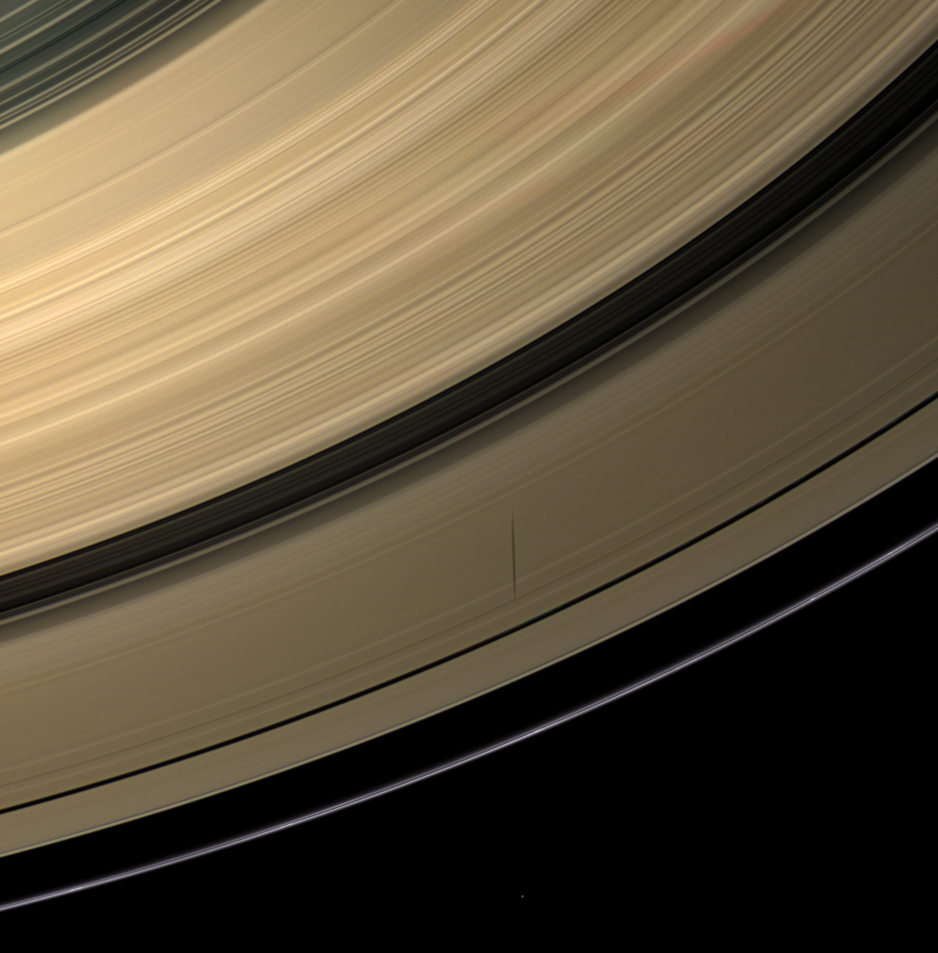

Moon, Shadow and Rings

Saturn’s moon Epimetheus casts a shadow across colorful rings in thisimage taken before the planet’s August 2009 equinox.

Epimetheus (113 kilometers, or 70 miles across) is visible as a small dotat the center of the bottom of the image.

The novel illumination geometry that accompanies equinox lowers the sun’sangle to the ringplane, significantly darkens the rings, and causesout-of-plane structures to look anomalously bright and cast shadows acrossthe rings. These scenes are possible only during the few months before andafter Saturn’s equinox, which occurs only once in about 15 Earth years.Before and after equinox, Cassini’s cameras have spotted not only thepredictable shadows of some of Saturn’s moons (see PIA11657), but also the shadows of newly revealed vertical structures in the ringsthemselves (see PIA11665).

Images taken using red, green and blue spectral filters were combined tocreate this natural color view. This view looks toward the southern,sunlit side of the rings from about 39 degrees below the ringplane.

The images were obtained with the Cassini spacecraft wide-angle camera onJune 8, 2009 at a distance of approximately 725,000 kilometers (450,000miles) from Saturn. Image scale is 40 kilometers (25 miles) per pixel.

The Cassini-Huygens mission is a cooperative project of NASA, the European Space Agency and the Italian Space Agency. The Jet Propulsion Laboratory, a division of the California Institute of Technology in Pasadena, manages the mission for NASA’s Science Mission Directorate, Washington, D.C. The Cassini orbiter and its two onboard cameras were designed, developed and assembled at JPL. The imaging operations center is based at the Space Science Institute in Boulder, Colo.

Credit: NASA/JPL/Space Science Institute